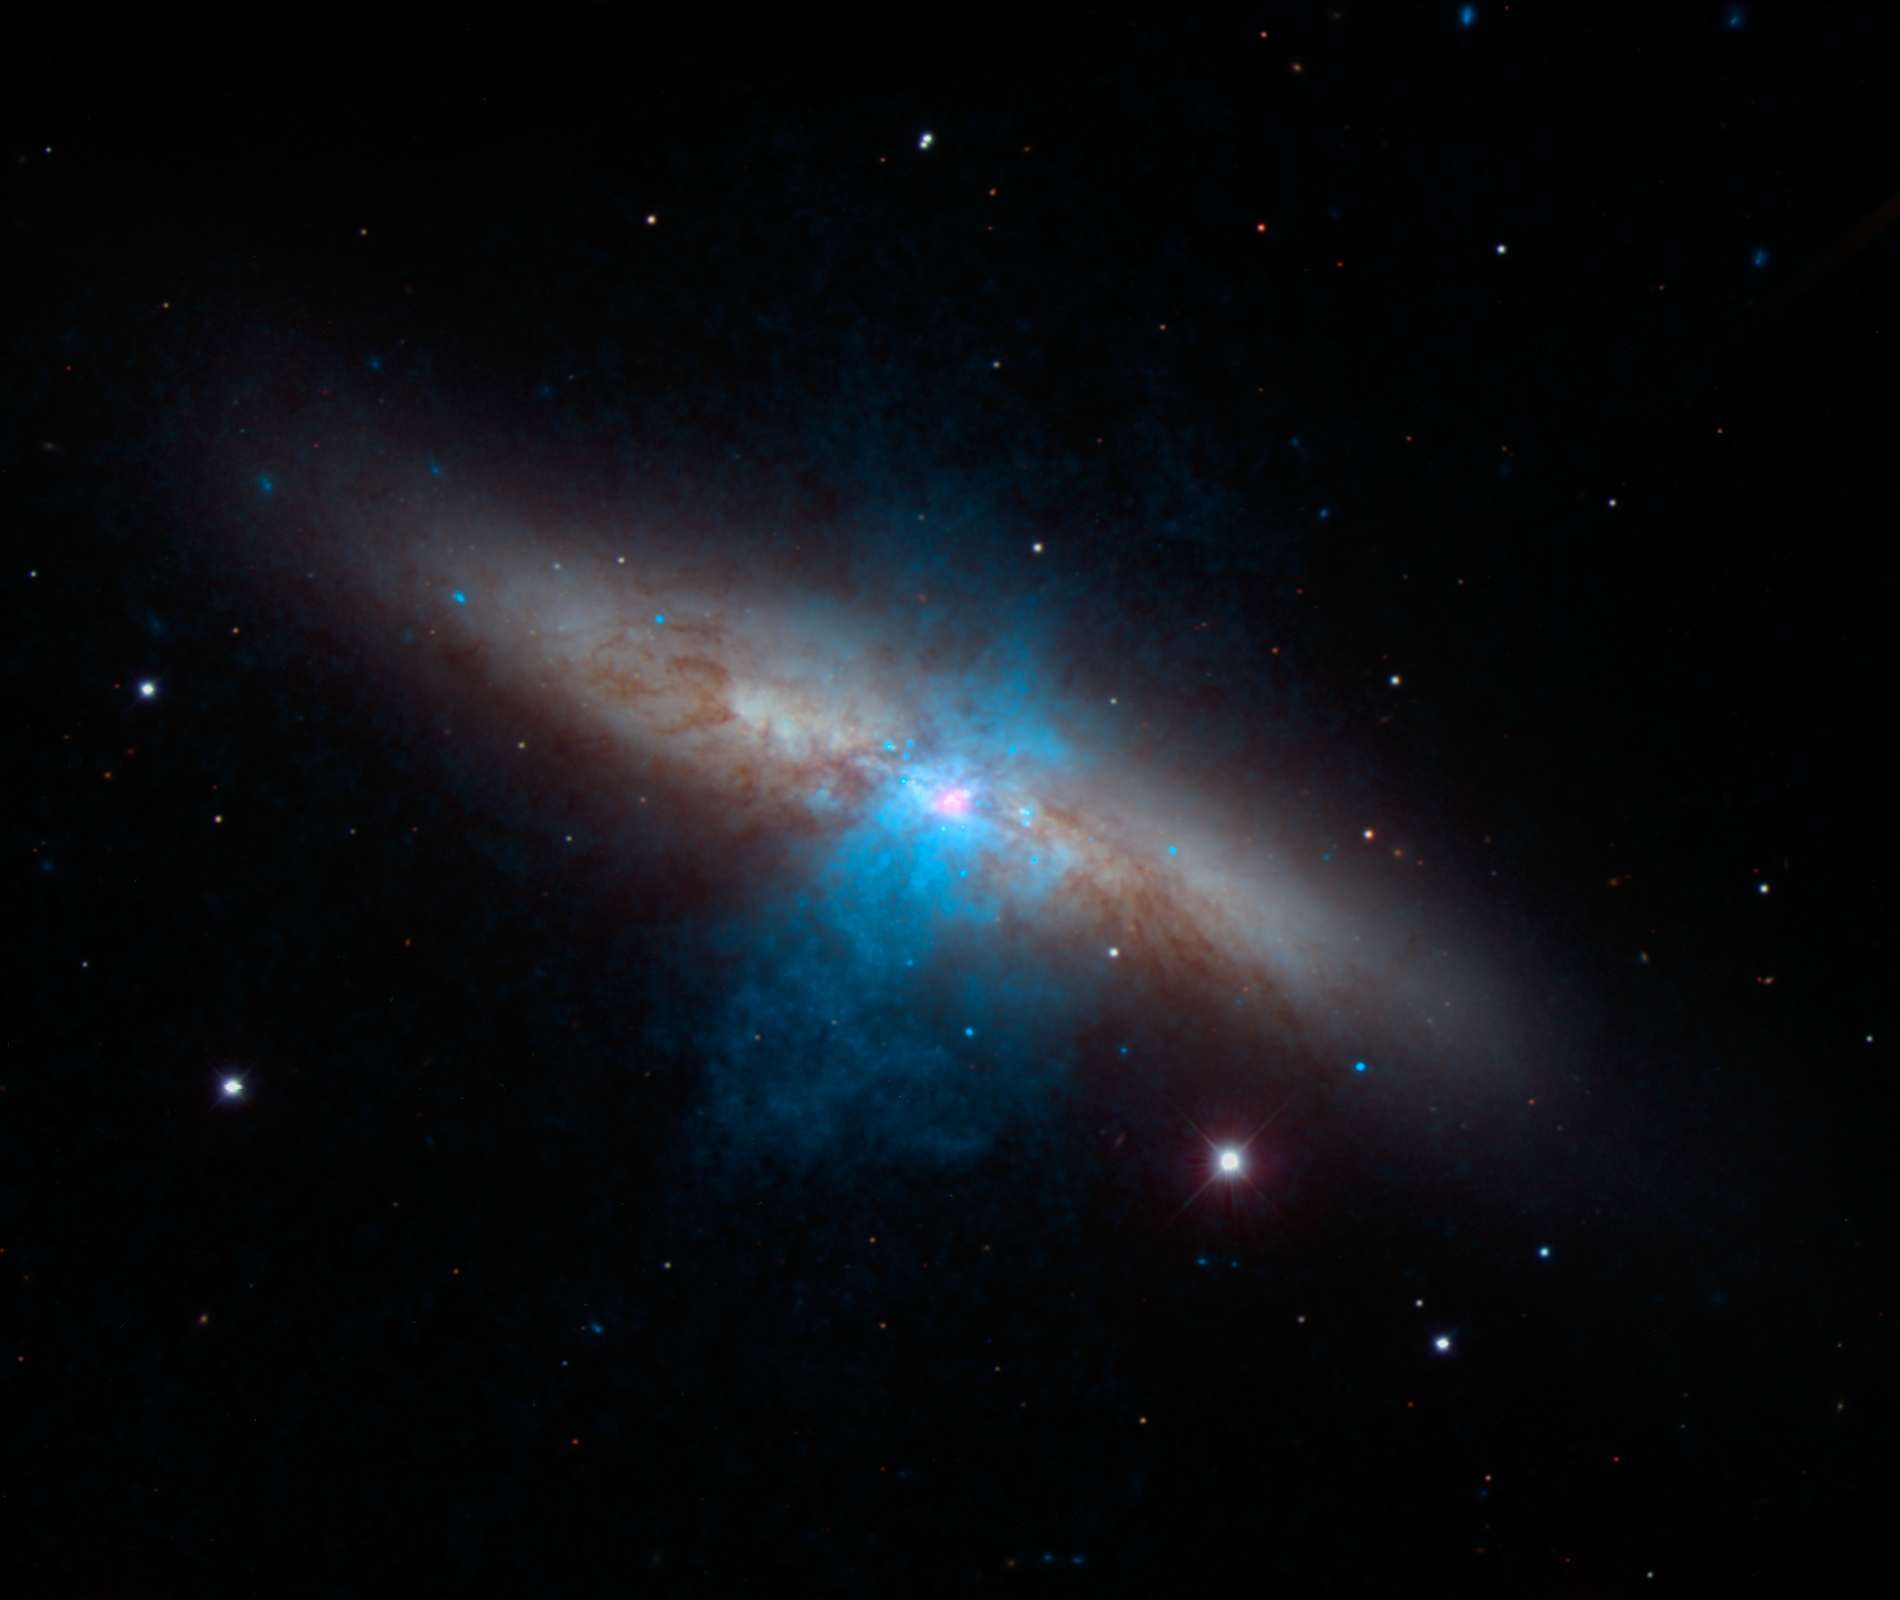

NuSTAR Finds a Pulse in Cigar Galaxy

Figure 1

High-energy X-rays streaming from a rare and mighty pulsar (magenta), the brightest found to date, can be seen in this new image combining multi-wavelength data from three telescopes. The bulk of a galaxy called Messier 82 (M82), or the “Cigar galaxy,” is seen in visible-light data captured by the National Optical Astronomy Observatory’s 2.1-meter telescope at Kitt Peak in Arizona. Starlight is white, and lanes of dust appear brown. Low-energy X-ray data from NASA’s Chandra X-ray Observatory are colored blue, and higher-energy X-ray data from NuSTAR are pink.

The magenta object is what’s known as an ultraluminous X-ray source, or ULX — a source of blazing X-rays. Previously, all ULXs were suspected to be massive black holes up to a few hundred times the mass of the sun. But NuSTAR spotted a pulsing of X-rays from this ULX (called M82 X-2) – a telltale sign of a pulsar, not a black hole. A pulsar is a type a neutron star — a stellar core left over from a supernova explosion — that sends out rotating beams of high-energy radiation. Scientists were surprised to find the pulsar at the root of the ULX because it shines with a luminosity that is more typical of heftier black holes.

NuSTAR data covers the X-ray energy range of 10 to 40 kiloelectron volts (keV), and Chandra covers the range .1 to 10 keV.

NuSTAR is a Small Explorer mission led by the California Institute of Technology in Pasadena and managed by NASA’s Jet Propulsion Laboratory, also in Pasadena, for NASA’s Science Mission Directorate in Washington. The spacecraft was built by Orbital Sciences Corporation, Dulles, Virginia. Its instrument was built by a consortium including Caltech; JPL; the University of California, Berkeley; Columbia University, New York; NASA’s Goddard Space Flight Center, Greenbelt, Maryland; the Danish Technical University in Denmark; Lawrence Livermore National Laboratory, Livermore, California; ATK Aerospace Systems, Goleta, California, and with support from the Italian Space Agency (ASI) Science Data Center.

NuSTAR’s mission operations center is at UC Berkeley, with the ASI providing its equatorial ground station located at Malindi, Kenya. The mission’s outreach program is based at Sonoma State University, Rohnert Park, California. NASA’s Explorer Program is managed by Goddard. JPL is managed by Caltech for NASA.

Credit: NASA/JPL-Caltech/SAO/NOAO